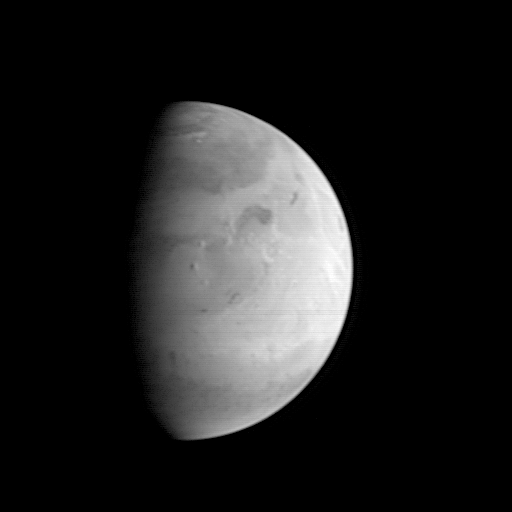

MGS Approach Image – Elysium Region

This Mars Orbiter Camera (MOC) picture shows the Elysium region of Mars as it appeared from the Mars Global Surveyor (MGS) spacecraft on August 20, 1997. At the time, MGS was 5.57 million kilometers (3.46 million miles) and 22 days from Mars, and the picture has a resolution is about 20.8 km per picture element. Mars, 6800 km (4200 mile) in diameter, is about 327 pixels across. North is at the top of the image. The camera was pointed at the center of the planet (near the dark, morning sunrise line, or terminator) at 23.6° N, 217.4° W. At this distance from Mars, only atmospheric phenomena (clouds and fogs) and bright and dark markings resulting from variations in the amount and thickness of dust and sand are usually visible. However, in this view the shading of the relief of the three Elysium volcanoes (from north to south Hector Tholus, Elysium Mons, and Albor Tholus) can be seen owing to their position close to the terminator. Elysium Mons, the center-most volcano, is estimated to be 12,000-14,000 meters (39,000 to 46,000 feet) high.

Mars Global Surveyor has been enroute to Mars since November 7, 1996 and arrives there on Thursday, September 11 around 6:30 PM PDT. The spacecraft will use atmospheric drag to reduce the size of its orbit, and will begin mapping operations in March 1998.

Malin Space Science Systems and the California Institute of Technology were responsible for development of the Mars Observer and Mars Global Surveyor cameras. MSSS operates the MOC from its facilities in San Diego, CA, under contract to the Jet Propulsion Laboratory.

Credit: NASA/JPL/Malin Space Science Systems